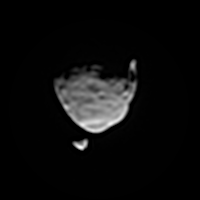

Two Moons of Mars in One Enhanced View

This view of the two moons of Mars comes from a set of images taken by NASA’s Mars rover Curiosity as the larger moon, Phobos, passed in front of the smaller one, Deimos, from Curiosity’s perspective, on Aug. 1, 2013.

Curiosity used the telephoto-lens camera of its two-camera Mast Camera (Mastcam) instrument to catch a series of images of the moons before, during and after the occultation of Deimos by Phobos. This processed image stacks information from several images of each moon to enhance the visibility of smaller features. The two moons’ position relative to each other is taken from one of the frames from just before the occultation.

On Phobos, Stickney Crater is visible on the bottom. It is on the leading hemisphere of Phobos. Hall Crater, in the south, is the prominent feature on the right hand side.

Malin Space Science Systems, San Diego, built and operates Mastcam. NASA’s Jet Propulsion Laboratory manages the Mars Science Laboratory mission and the mission’s Curiosity rover for NASA’s Science Mission Directorate in Washington. The rover was designed, developed and assembled at JPL, a division of the California Institute of Technology in Pasadena.

Credit: NASA/JPL-Caltech/Malin Space Science Systems/Texas A&M Univ.